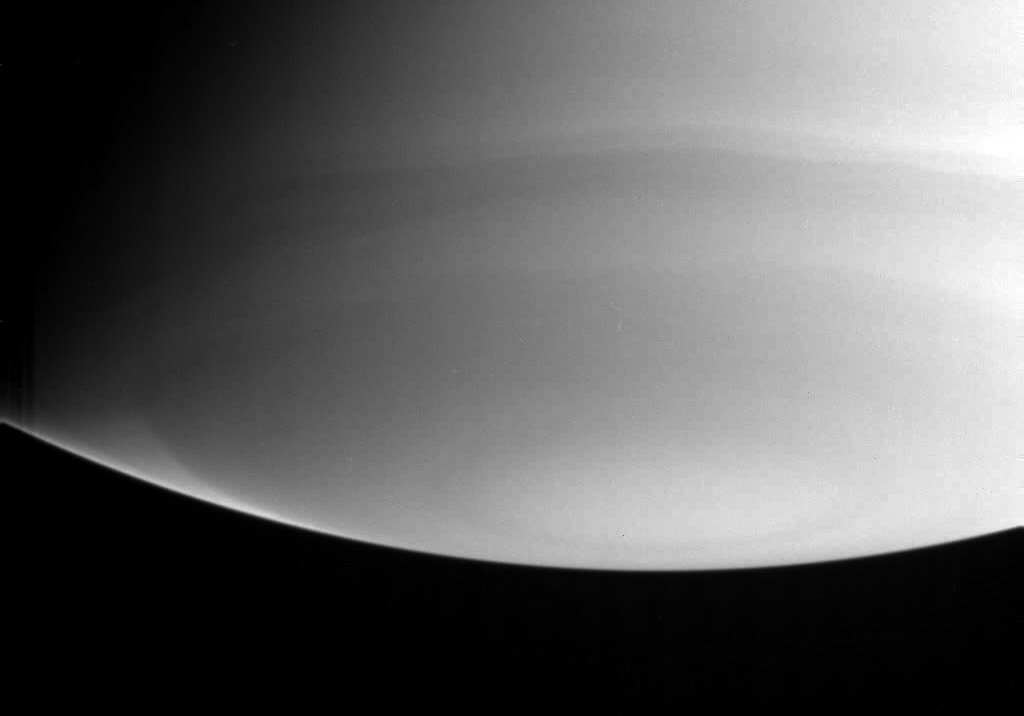

Polar Stratosphere

This narrow angle ultraviolet image probes the high atmosphere above Saturn’s south pole. A bright wedge near the lower-left limb falls in a latitude band which borders a darker latitude band a little closer to the pole. Viewing the limb of the planet in ultraviolet light allows researchers to sample the high part of the atmosphere (the stratosphere).

Scientists can discern from this image that the stratosphere in this latitude band is relatively pure hydrogen and helium and contains very little of the stratospheric haze which causes darkening closer to the pole.

The image was taken by the Cassini spacecraft on July 26, 2004, at a distance of 7.1 million kilometers (4.4 million miles) from Saturn. The image scale is 42 kilometers (26 miles) per pixel. Contrast was slightly enhanced to bring out features in the atmosphere.

The Cassini-Huygens mission is a cooperative project of NASA, the European Space Agency and the Italian Space Agency. The Jet Propulsion Laboratory, a division of the California Institute of Technology in Pasadena, manages the Cassini-Huygens mission for NASA’s Science Mission Directorate, Washington, D.C. The Cassini orbiter and its two onboard cameras were designed, developed and assembled at JPL. The imaging team is based at the Space Science Institute, Boulder, Colo.

Credit: NASA/JPL/Space Science Institute